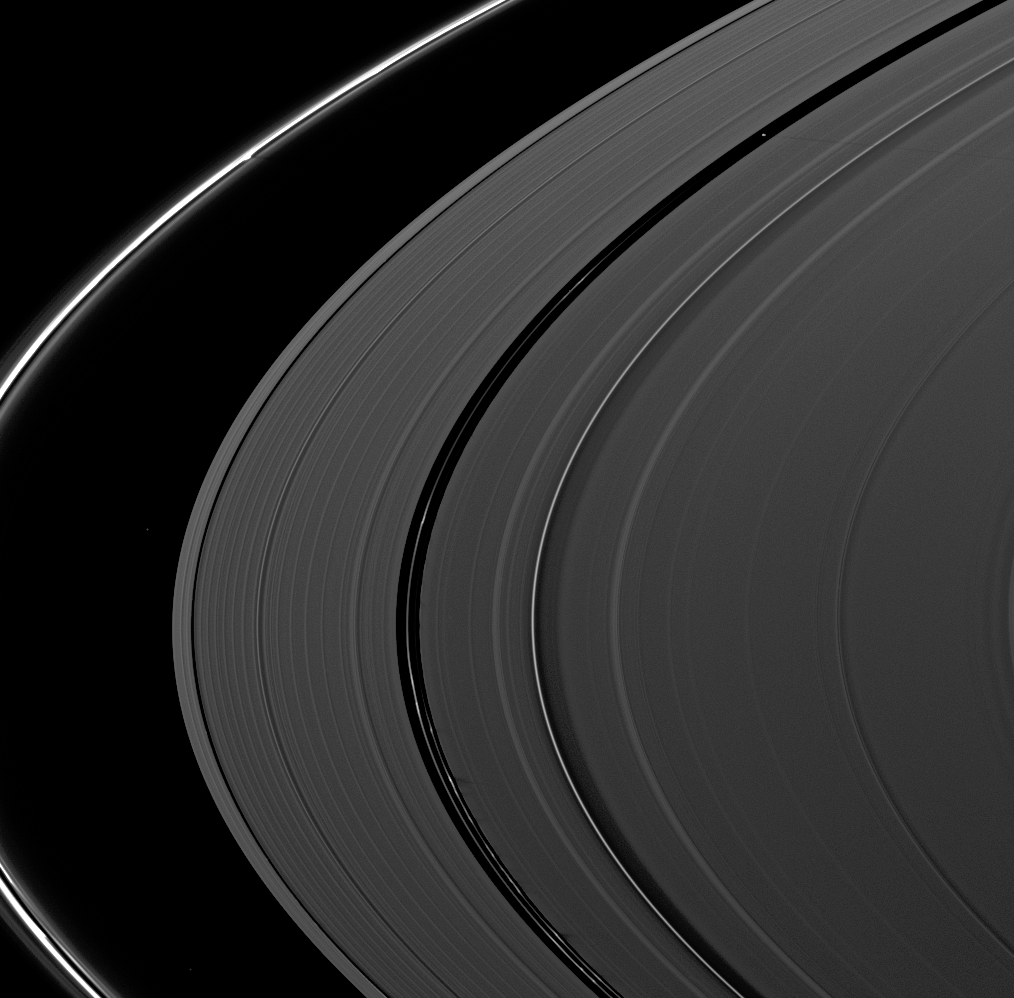

Shadows Everywhere

Shadows seem ubiquitous in this Cassini spacecraft view of Saturn’s rings captured shortly after the planet’s August 2009 equinox.

The moon Pan (28 kilometers, or 17 miles across) casts a long shadow towards the right from where it orbits in the Encke Gap of the A ring in the upper right of the image. A structure in the thin F ring casts a short shadow on that ring in the upper left of the image. Kinky ringlets in the Encke Gap also cast many shadows in the middle and lower portions of the image, but some of those shadows appear faint.

The novel illumination geometry that accompanies equinox lowers the sun’s angle to the ringplane, significantly darkens the rings, and causes out-of-plane structures to look anomalously bright and cast shadows across the rings. These scenes are possible only during the few months before and after Saturn’s equinox, which occurs only once in about 15 Earth years. Before and after equinox, Cassini’s cameras have spotted not only the predictable shadows of some of Saturn’s moons (see PIA11657), but also the shadows of newly revealed vertical structures in the rings themselves (see PIA11665).

Two background stars are visible in this image.

This view looks toward the northern, sunlit side of the rings from about 11 degrees above the ringplane.

The image was taken in visible light with the Cassini spacecraft narrow-angle camera on Aug. 19, 2009. The view was acquired at a distance of approximately 2.3 million kilometers (1.4 million miles) from Saturn. Image scale is 13 kilometers (8 miles) per pixel.

The Cassini-Huygens mission is a cooperative project of NASA, the European Space Agency and the Italian Space Agency. The Jet Propulsion Laboratory, a division of the California Institute of Technology in Pasadena, manages the mission for NASA’s Science Mission Directorate, Washington, D.C. The Cassini orbiter and its two onboard cameras were designed, developed and assembled at JPL. The imaging operations center is based at the Space Science Institute in Boulder, Colo.

Credit: NASA/JPL/Space Science Institute